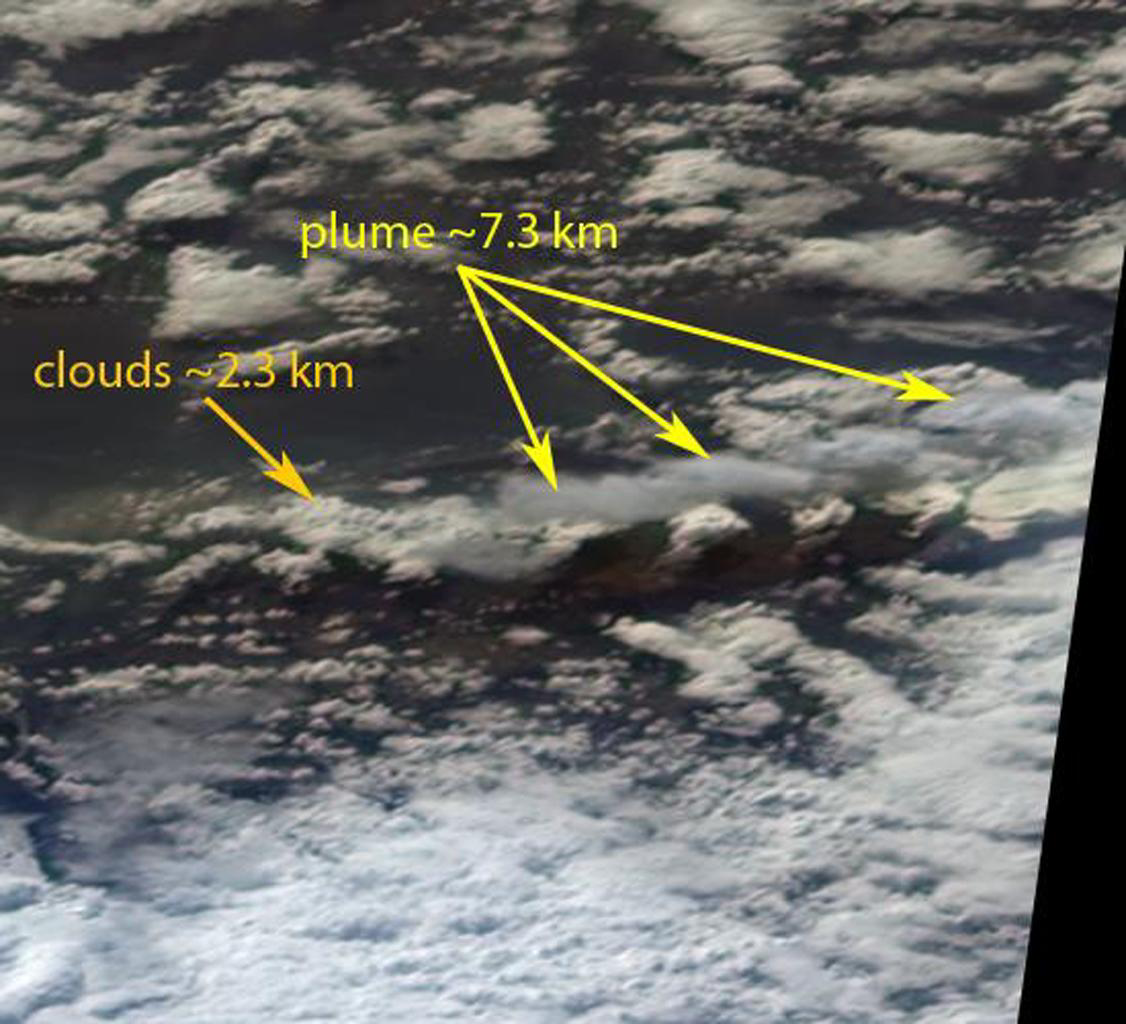

Ash from Eyjafjallajökull Volcano, Iceland Stretches over the North Atlantic

After a brief pause in eruptions that occurred in late March 2010, the Eyjafjallajökull Volcano in Iceland began erupting again on April 14, 2010. The resulting ash plume rose to high altitudes and was subsequently carried across the North Atlantic, causing closure of the airspace over northern Europe, grounding thousands of flights and stranding travelers around the world. The particles contained in volcanic ash clouds can cause significant damage to jet engines and the outside of aircraft. This image is a perspective view acquired April 14, 2010 by the 70-degree forward-viewing camera from the Multi-angle Imaging SpectroRadiometer (MISR) instrument aboard NASA’s Terra spacecraft, looking southward at the plume. East is at the left. The image is approximately 76 kilometers (47 miles) wide, and is centered approximately 60 kilometers (37 miles) east of the volcano. Stereoscopic analysis of the data from this and another of MISR’s cameras put the height of the plume at about 7.3 kilometers (4.5 miles), more than three times higher than the low clouds that are visible in much of the scene.

Ash from the recent eruptions was viewed again on April 15, 2010, to the north of the British Isles. Figure 1 is a view from MISR’s nadir (vertical-viewing) camera, and shows the ash as a brownish-colored plume. This image measures 212 by 185 kilometers (132 by 115 miles) and its center is located between the Faeroe and Shetland Islands. Here, north is at the top and east is at the right. Figure 2 shows stereoscopic heights superimposed on the image, along with a color-coded scale. There are three main components of this scene: low clouds at altitudes below 2.5 kilometers (1.6 miles), the ash plume between 3 and 4.5 kilometers (1.9 and 2.8 miles), and cirrus clouds near 8 kilometers (5 miles). Interestingly, the retrieved heights of the ash plume in this image are lower than the range of 5.4 to 10 kilometers (3.4 to 6.2 miles) reported in the media.

MISR was built and is managed by NASA’s Jet Propulsion Laboratory, Pasadena, Calif., for NASA’s Office of Earth Science, Washington, DC. The Terra satellite is managed by NASA’s Goddard Space Flight Center, Greenbelt, Md. The MISR data were obtained from the NASA Langley Research Center Atmospheric Science Data Center. JPL is a division of the California Institute of Technology.

Credit: NASA/GSFC/LaRC/JPL, MISR Team